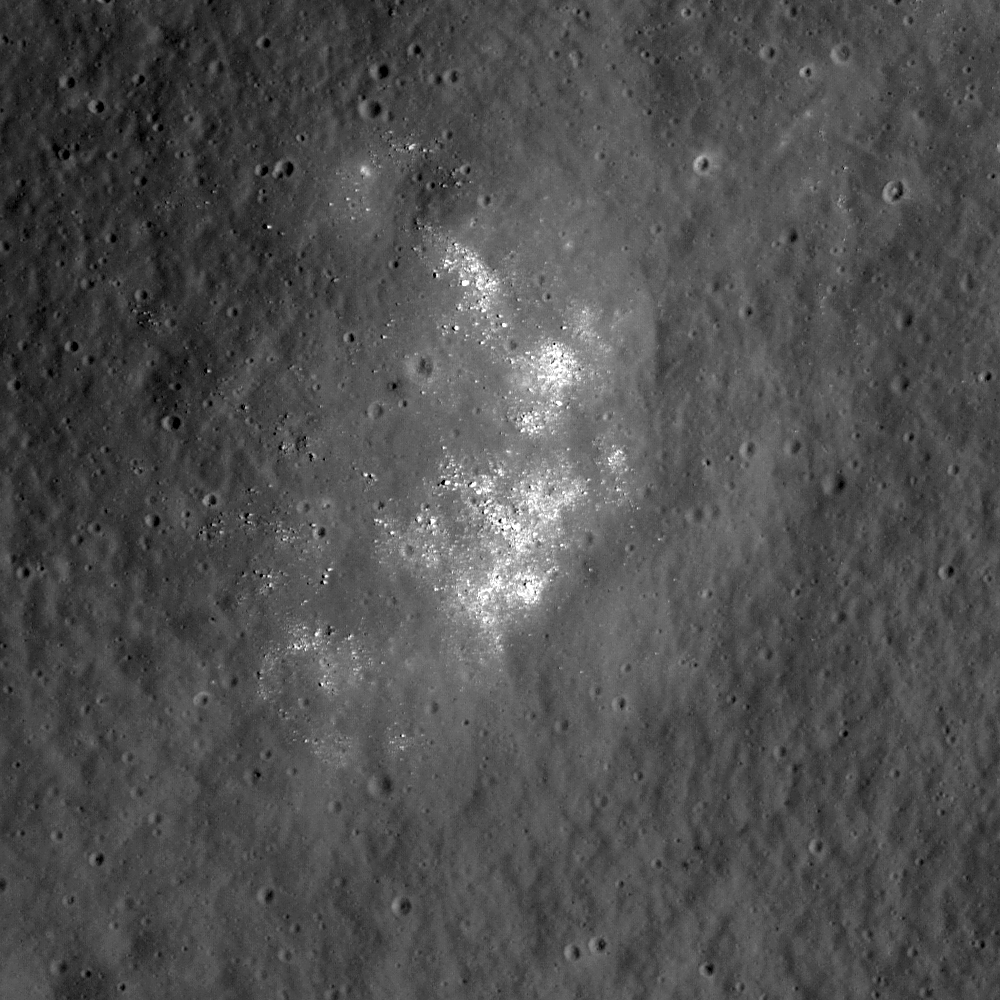

Hertzsprung Constellation Site

This image shows fresh boulders on the inner ring of Hertzsprung basin, thought to be nearly pure anorthosite. LROC’s narrow angle camera image focuses in on the Hertzsprung Constellation region of interest detailing a portion of the inner ring (270 km or 168 miles diameter) of Hertzsprung basin (570 km or 354 miles diameter) on the lunar far side. This basin is of Nectarian age (ancient) and is intermediate in size between two-ring basins (e.g., Schrodinger) and larger, multi-ring basins (e.g., Orientale). As such, it excavates material from an intermediate depth that helps us better understand the composition and structure of different zones of the lunar crust. LROC NAC image M112421089RE. Image is approximately 690 meters or 755 yards across and the Sun is from the right of the frame (east).

NASA’s Goddard Space Flight Center built and manages the mission for the Exploration Systems Mission Directorate at NASA Headquarters in Washington. The Lunar Reconnaissance Orbiter Camera was designed to acquire data for landing site certification and to conduct polar illumination studies and global mapping. Operated by Arizona State University, LROC consists of a pair of narrow-angle cameras (NAC) and a single wide-angle camera (WAC). The mission is expected to return over 70 terabytes of image data.

Credit: NASA/GSFC/Arizona State University